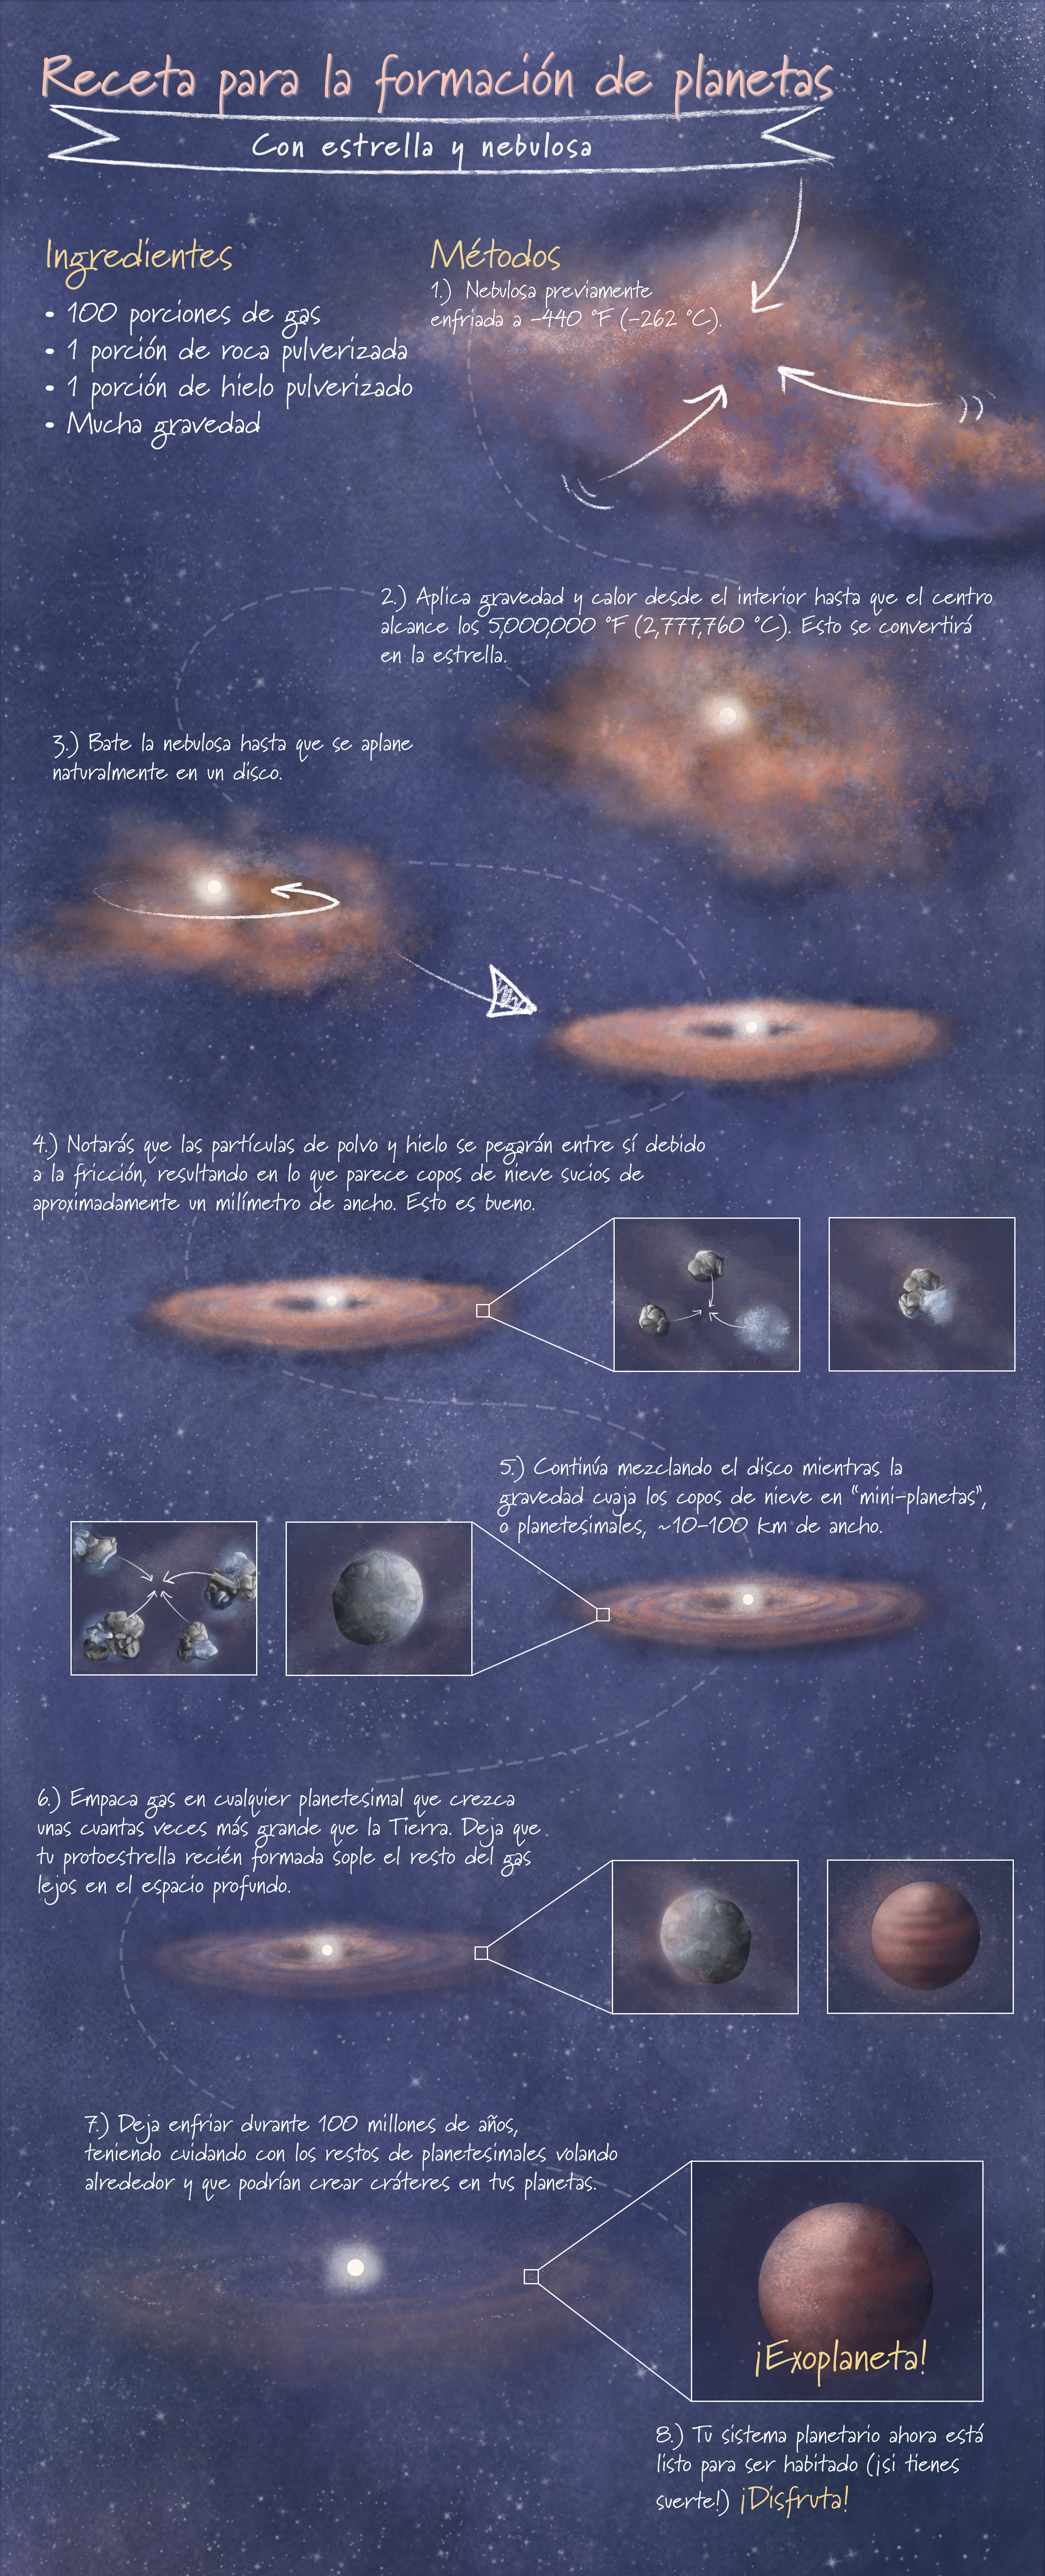

Receta para la formación de planetas

Esta infografía es una representación artística simplificada de la formación de planetas. Sigue el formato de una receta para hornear.

Credit: Image: NASA, ESA, CSA, Leah Hustak (STScI)